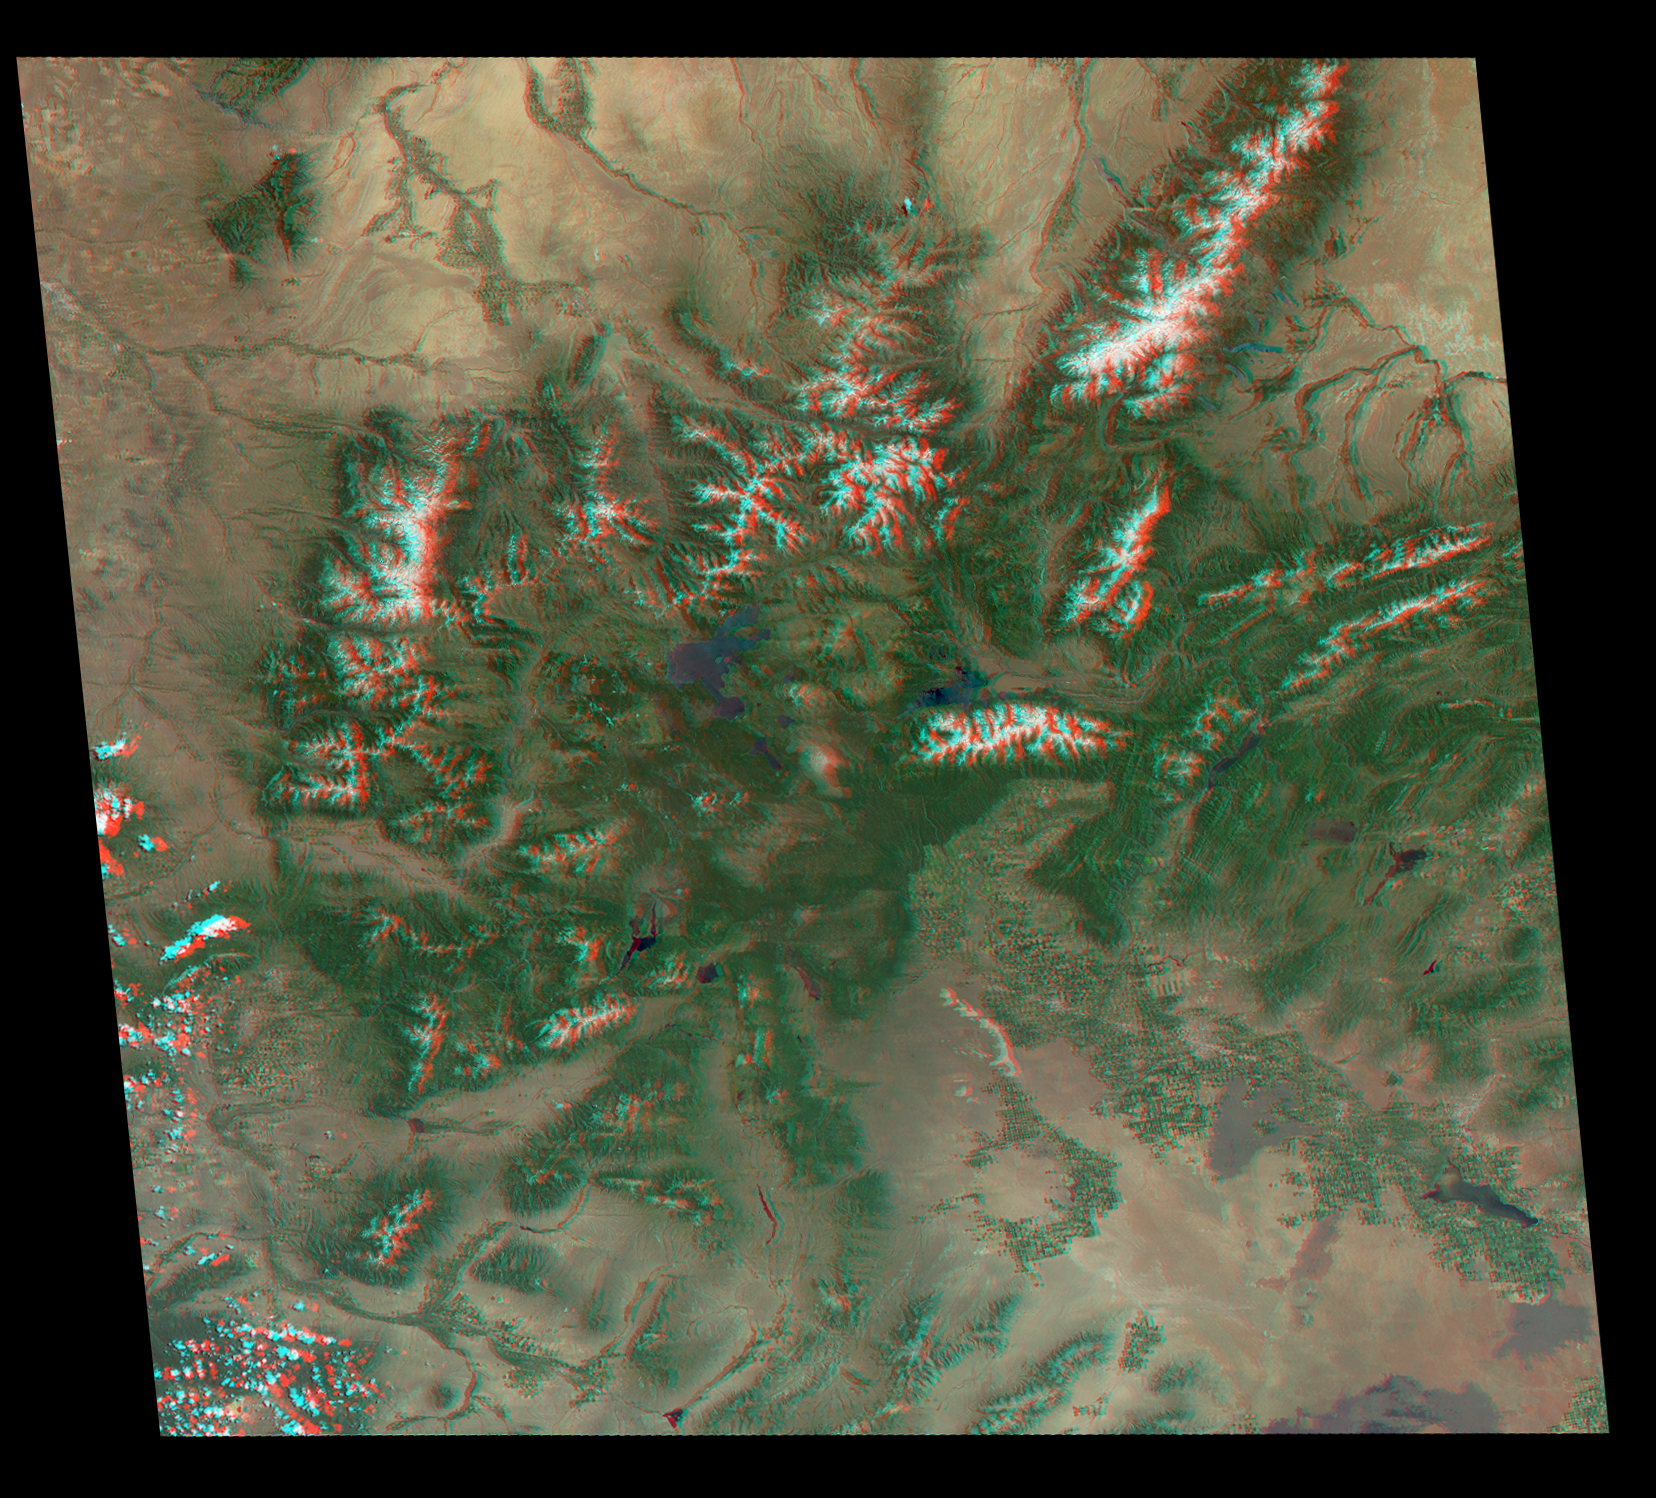

America’s National Parks Viewed in 3D by NASA’s MISR (Anaglyph 2)

Annotated Version

Just in time for the U.S. National Park Service’s Centennial celebration on Aug. 25, NASA’s Multiangle Imaging SpectroRadiometer (MISR) instrument aboard NASA’s Terra satellite is releasing four new anaglyphs that showcase 33 of our nation’s national parks, monuments, historical sites and recreation areas in glorious 3D.

Shown in the annotated image are Grand Teton National Park, John D. Rockefeller Memorial Parkway, Yellowstone National Park, and parts of Craters of the Moon National Monument.

MISR views Earth with nine cameras pointed at different angles, giving it the unique capability to produce anaglyphs, stereoscopic images that allow the viewer to experience the landscape in three dimensions. The anaglyphs were made by combining data from MISR’s vertical-viewing and 46-degree forward-pointing camera. You will need red-blue glasses in order to experience the 3D effect; ensure you place the red lens over your left eye. The images have been rotated so that north is to the left in order to enable 3D viewing because the Terra satellite flies from north to south. All of the images are 235 miles (378 kilometers) from west to east.

These data were acquired June 25, 2016, Orbit 87876. Other MISR data are available through the NASA Langley Research Center; for more information go to http://eosweb.larc.nasa.gov/project/misr/misr_table. MISR was built and is managed by NASA’s Jet Propulsion Laboratory, Pasadena, California, for NASA’s Science Mission Directorate, Washington, D.C. The Terra spacecraft is managed by NASA’s Goddard Space Flight Center, Greenbelt, Maryland. The MISR data were obtained from the NASA Langley Research Center Atmospheric Science Data Center, Hampton, Virginia. JPL is a division of the California Institute of Technology in Pasadena.

Credit: NASA/GSFC/LaRC/JPL-Caltech, MISR Team